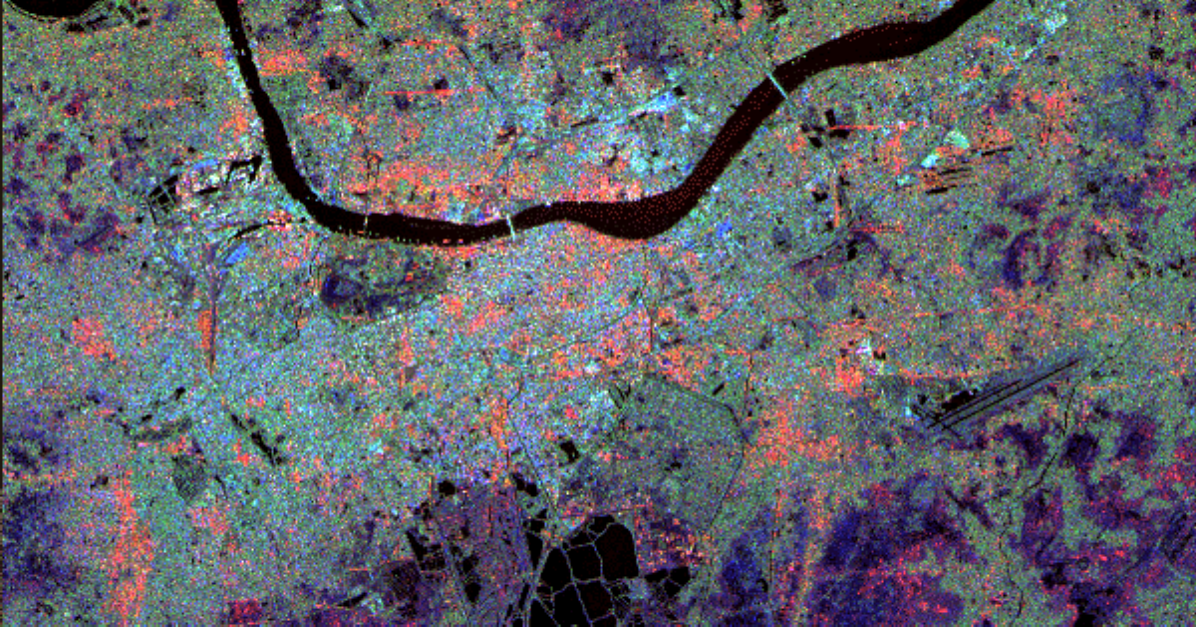

Space Radar Image of Calcutta, West Bengal, India

This radar image of Calcutta, India, illustrates different urban land use patterns. Calcutta, the largest city in India, is located on the banks of the Hugli River, shown as the thick, dark line in the upper portion of the image. The surrounding area is a flat swampy region with a subtropical climate. As a result of this marshy environment, Calcutta is a compact city, concentrated along the fringes of the river. The average elevation is approximately 9 meters (30 feet) above sea level. Calcutta is located 154 kilometers (96 miles) upstream from the Bay of Bengal. Central Calcutta is the light blue and orange area below the river in the center of the image. The bridge spanning the river at the city center is the Howrah Bridge which links central Calcutta to Howrah. The dark region just below the river and to the left of the city center is Maidan, a large city park housing numerous cultural and recreational facilities. The international airport is in the lower right of the image. The bridge in the upper right is the Bally Bridge which links the suburbs of Bally and Baranagar.

This image is 30 kilometers by 10 kilometers (19 miles by 6 miles) and is centered at 22.3 degrees north latitude, 88.2 degrees east longitude. North is toward the upper right. The colors are assigned to different radar frequencies and polarizations as follows: red is L-band, horizontally transmitted and received; green is L-band, horizontally transmitted and vertically received; and blue is C-band, horizontally transmitted and vertically received.

The image was acquired by the Spaceborne Imaging Radar-C/X-band Synthetic Aperture Radar (SIR-C/X-SAR) on October 5, 1994, onboard the Space Shuttle Endeavour. SIR-C/X SAR, a joint mission of the German, Italian and United States space agencies, is part of NASA’s Mission to Planet Earth program.

Credit: NASA/JPL